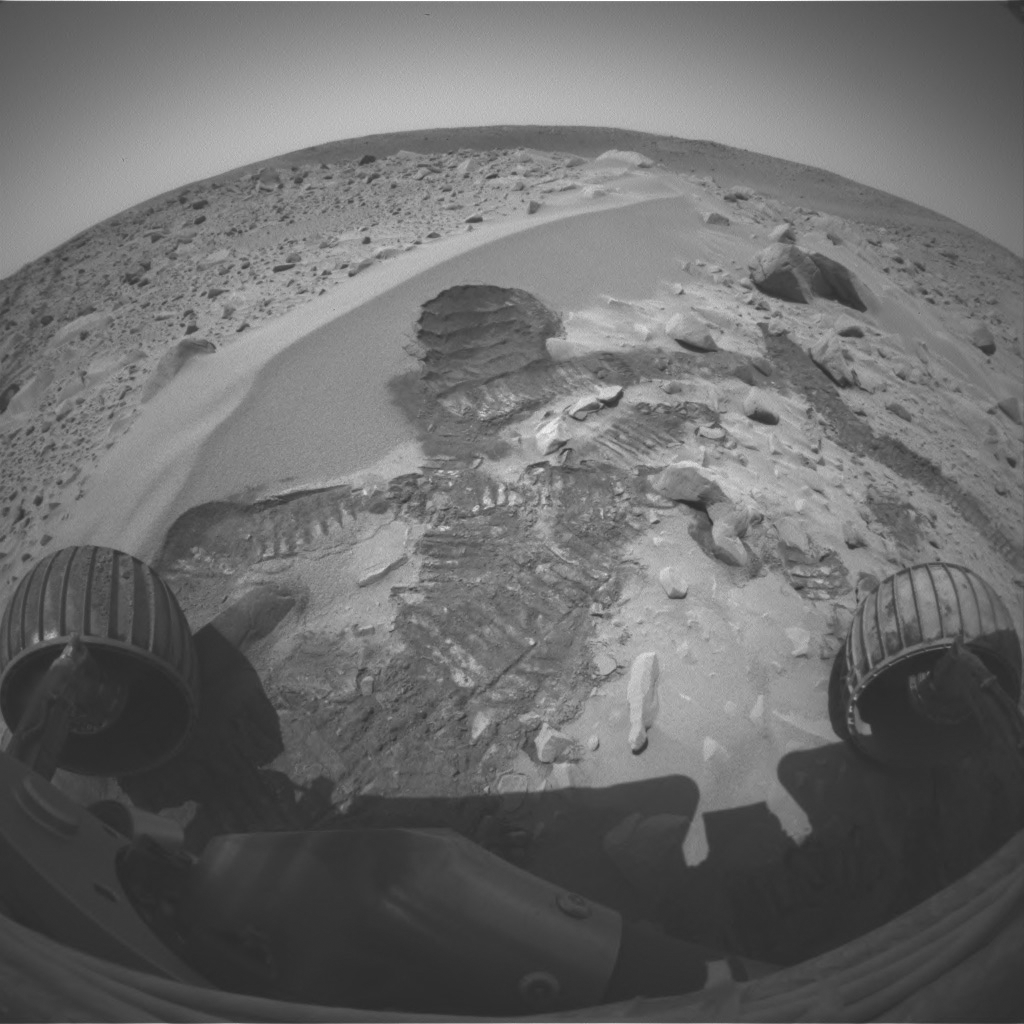

The Right Scuff

NASA’s Mars Exploration Rover Spirit acquired this image on the 72nd martian day, or sol, of its mission (March 15, 2004) with the left eye of its front hazard-identification camera after digging its wheel into the drift dubbed “Serpent.” Creating the commands that would generate this scar was not an easy task for rover controllers. Essentially, they had to choreograph an intricate dance for Spirit, maneuvering it up the side of the dune, shimmying its left front wheel a number of times to create the scuff, and then reversing to attain proper positioning for miniature thermal emission spectrometer observations. Before the task was finished, Spirit moved forward to put the scuff within proper reach of the rover’s arm.

This scar allows the rover’s instruments to see below the drift surface, to determine the composition of its materials. Initial results indicate that the drift material is similar to the basaltic sands that have been seen throughout Spirit’s journey to the large crater dubbed “Bonneville.” The material does not seem to be the same as that inside the crater.

Two questions raised by these results are: Why is the dark sand in the crater not the same as the dark sand in the drift? And why are there two different dark soil-type deposits in such a small place?

Credit: NASA/JPL